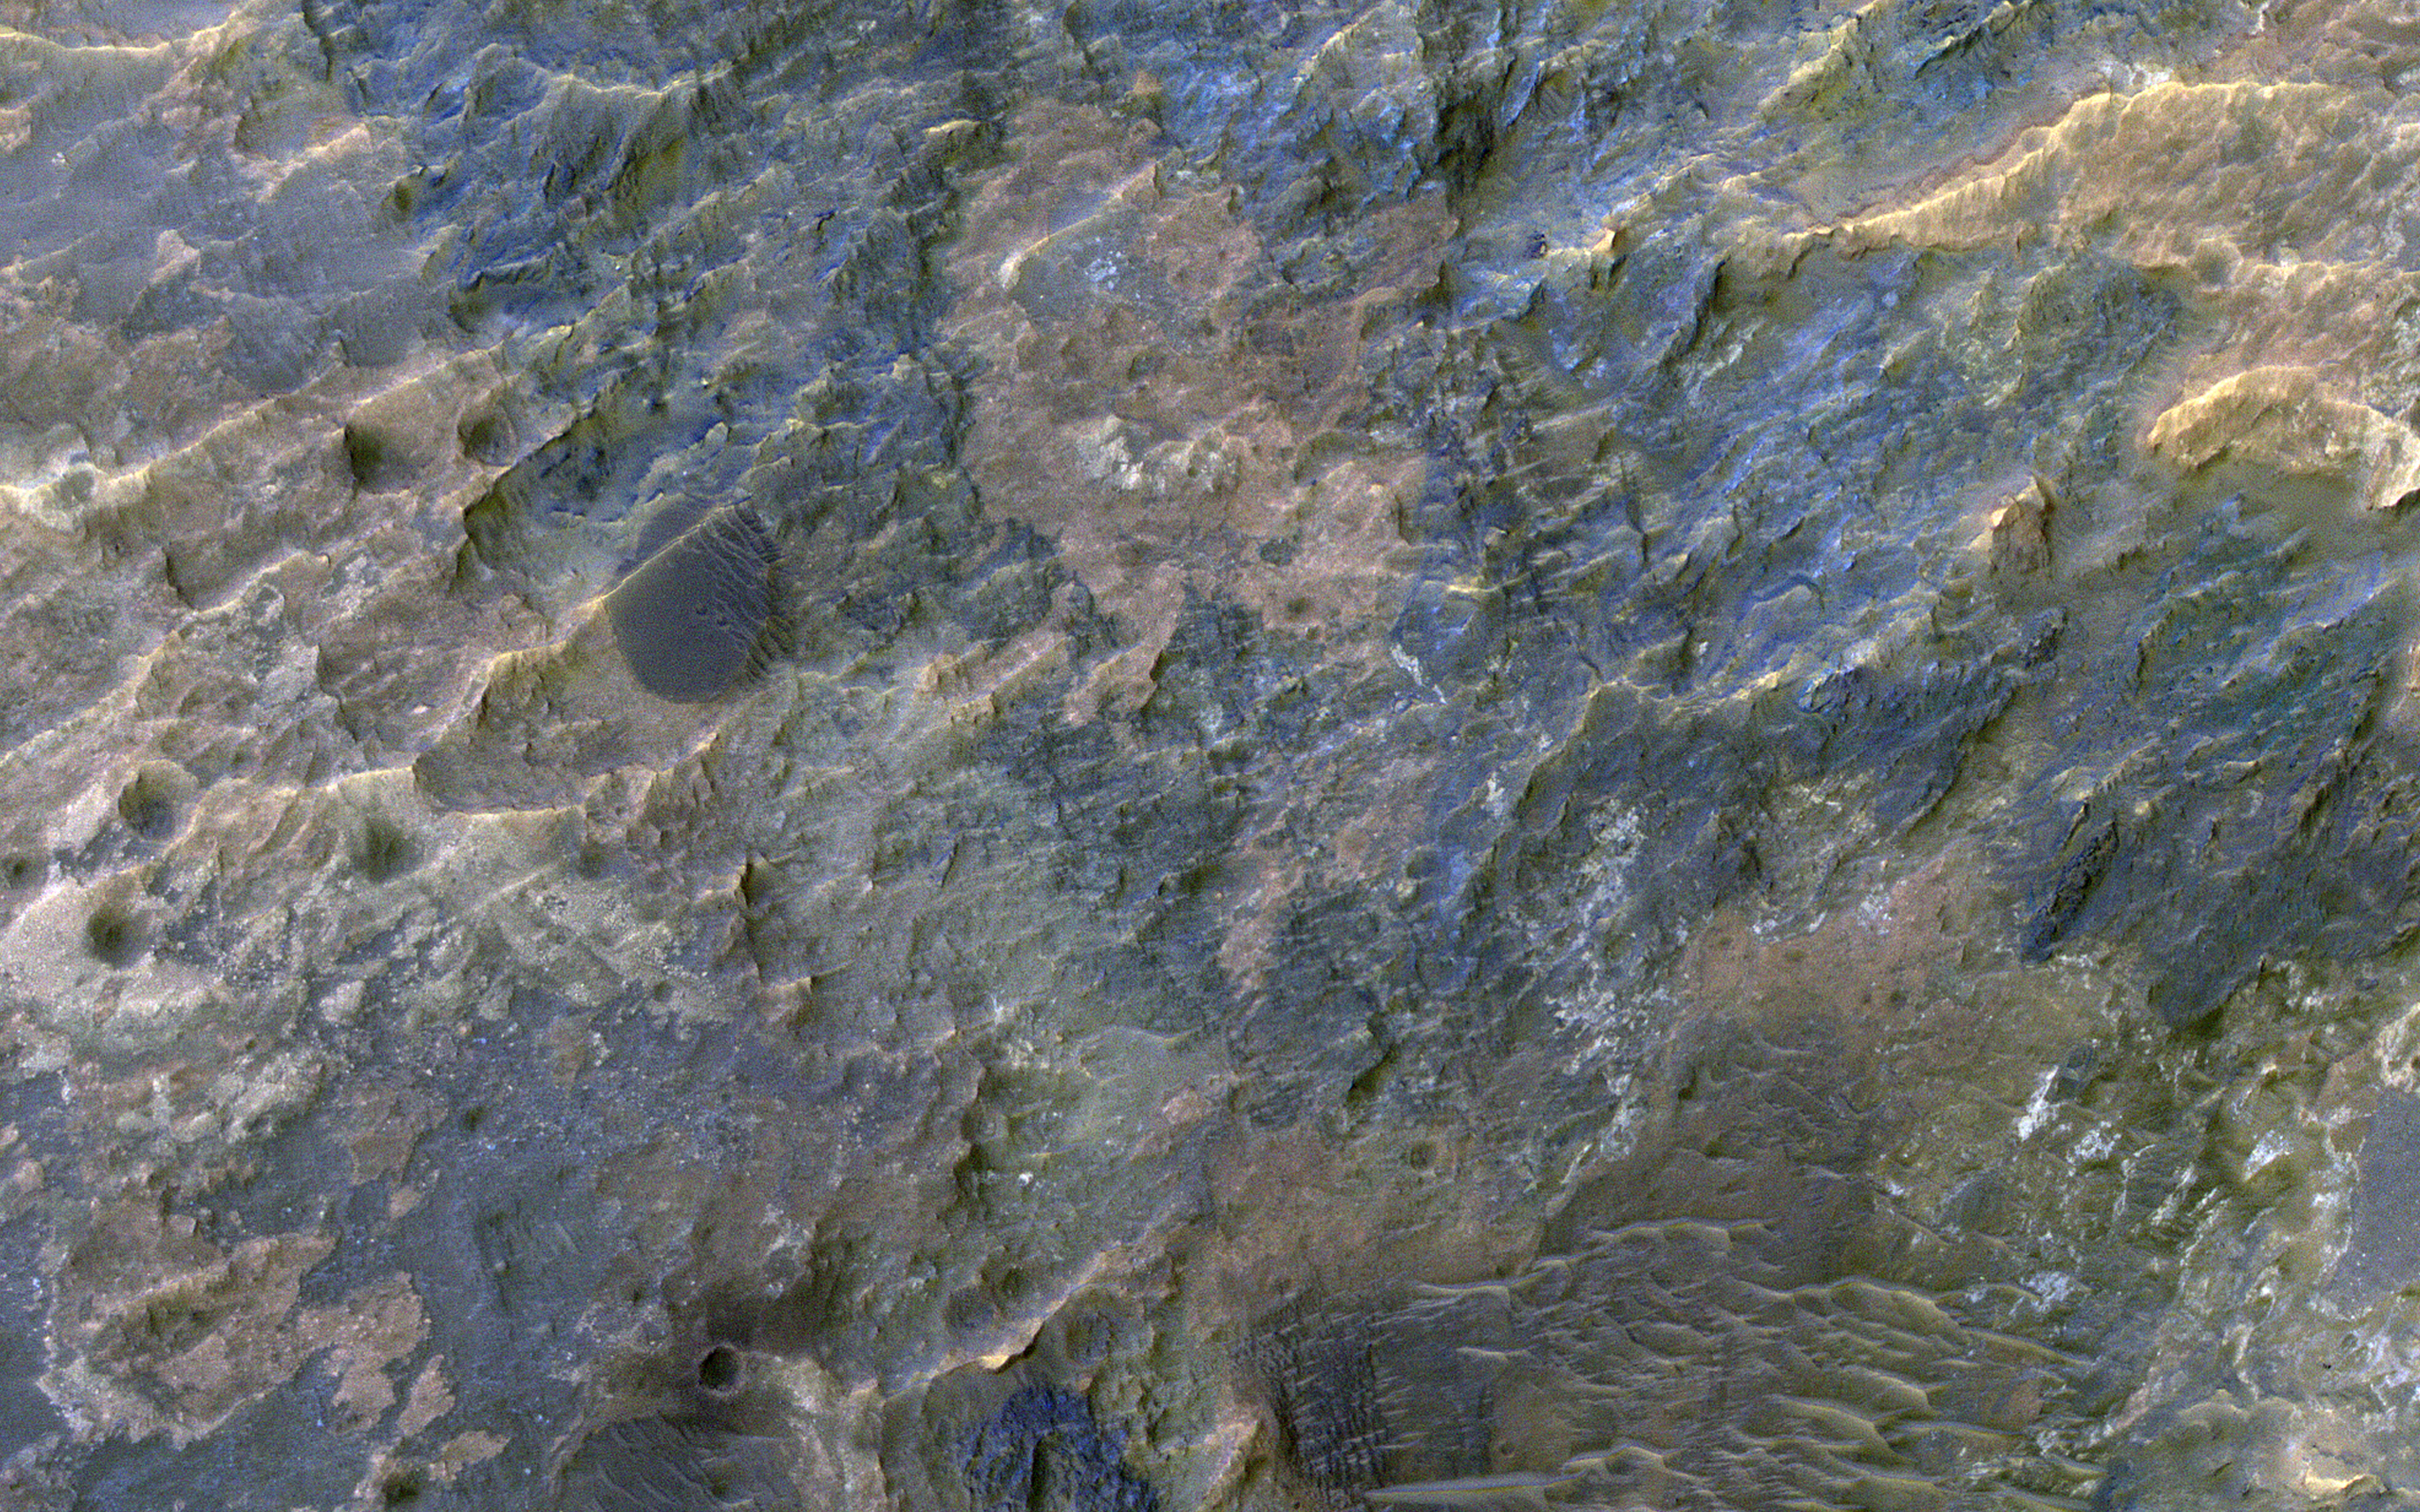

Colorful Impact Ejecta in Ladon Valles

This image covers the western portion of a well-preserved (recent) impact crater in Ladon Basin. Ladon is filled by diverse materials including chemically-altered sediments and unaltered lava, so the impact event ejected and deposited a wide range of elements.

This image is the first of a pair of images for stereo coverage, so check out the stereo anaglyph when completed.

The map is projected here at a scale of 50 centimeters (19.7 inches) per pixel. [The original image scale is 52.4 centimeters (20.6 inches) per pixel (with 2 x 2 binning); objects on the order of 157 centimeters (61.8 inches) across are resolved.] North is up.

The University of Arizona, Tucson, operates HiRISE, which was built by Ball Aerospace & Technologies Corp., Boulder, Colorado. NASA’s Jet Propulsion Laboratory, a division of Caltech in Pasadena, California, manages the Mars Reconnaissance Orbiter Project for NASA’s Science Mission Directorate, Washington.

Credit: NASA/JPL-Caltech/University of Arizona